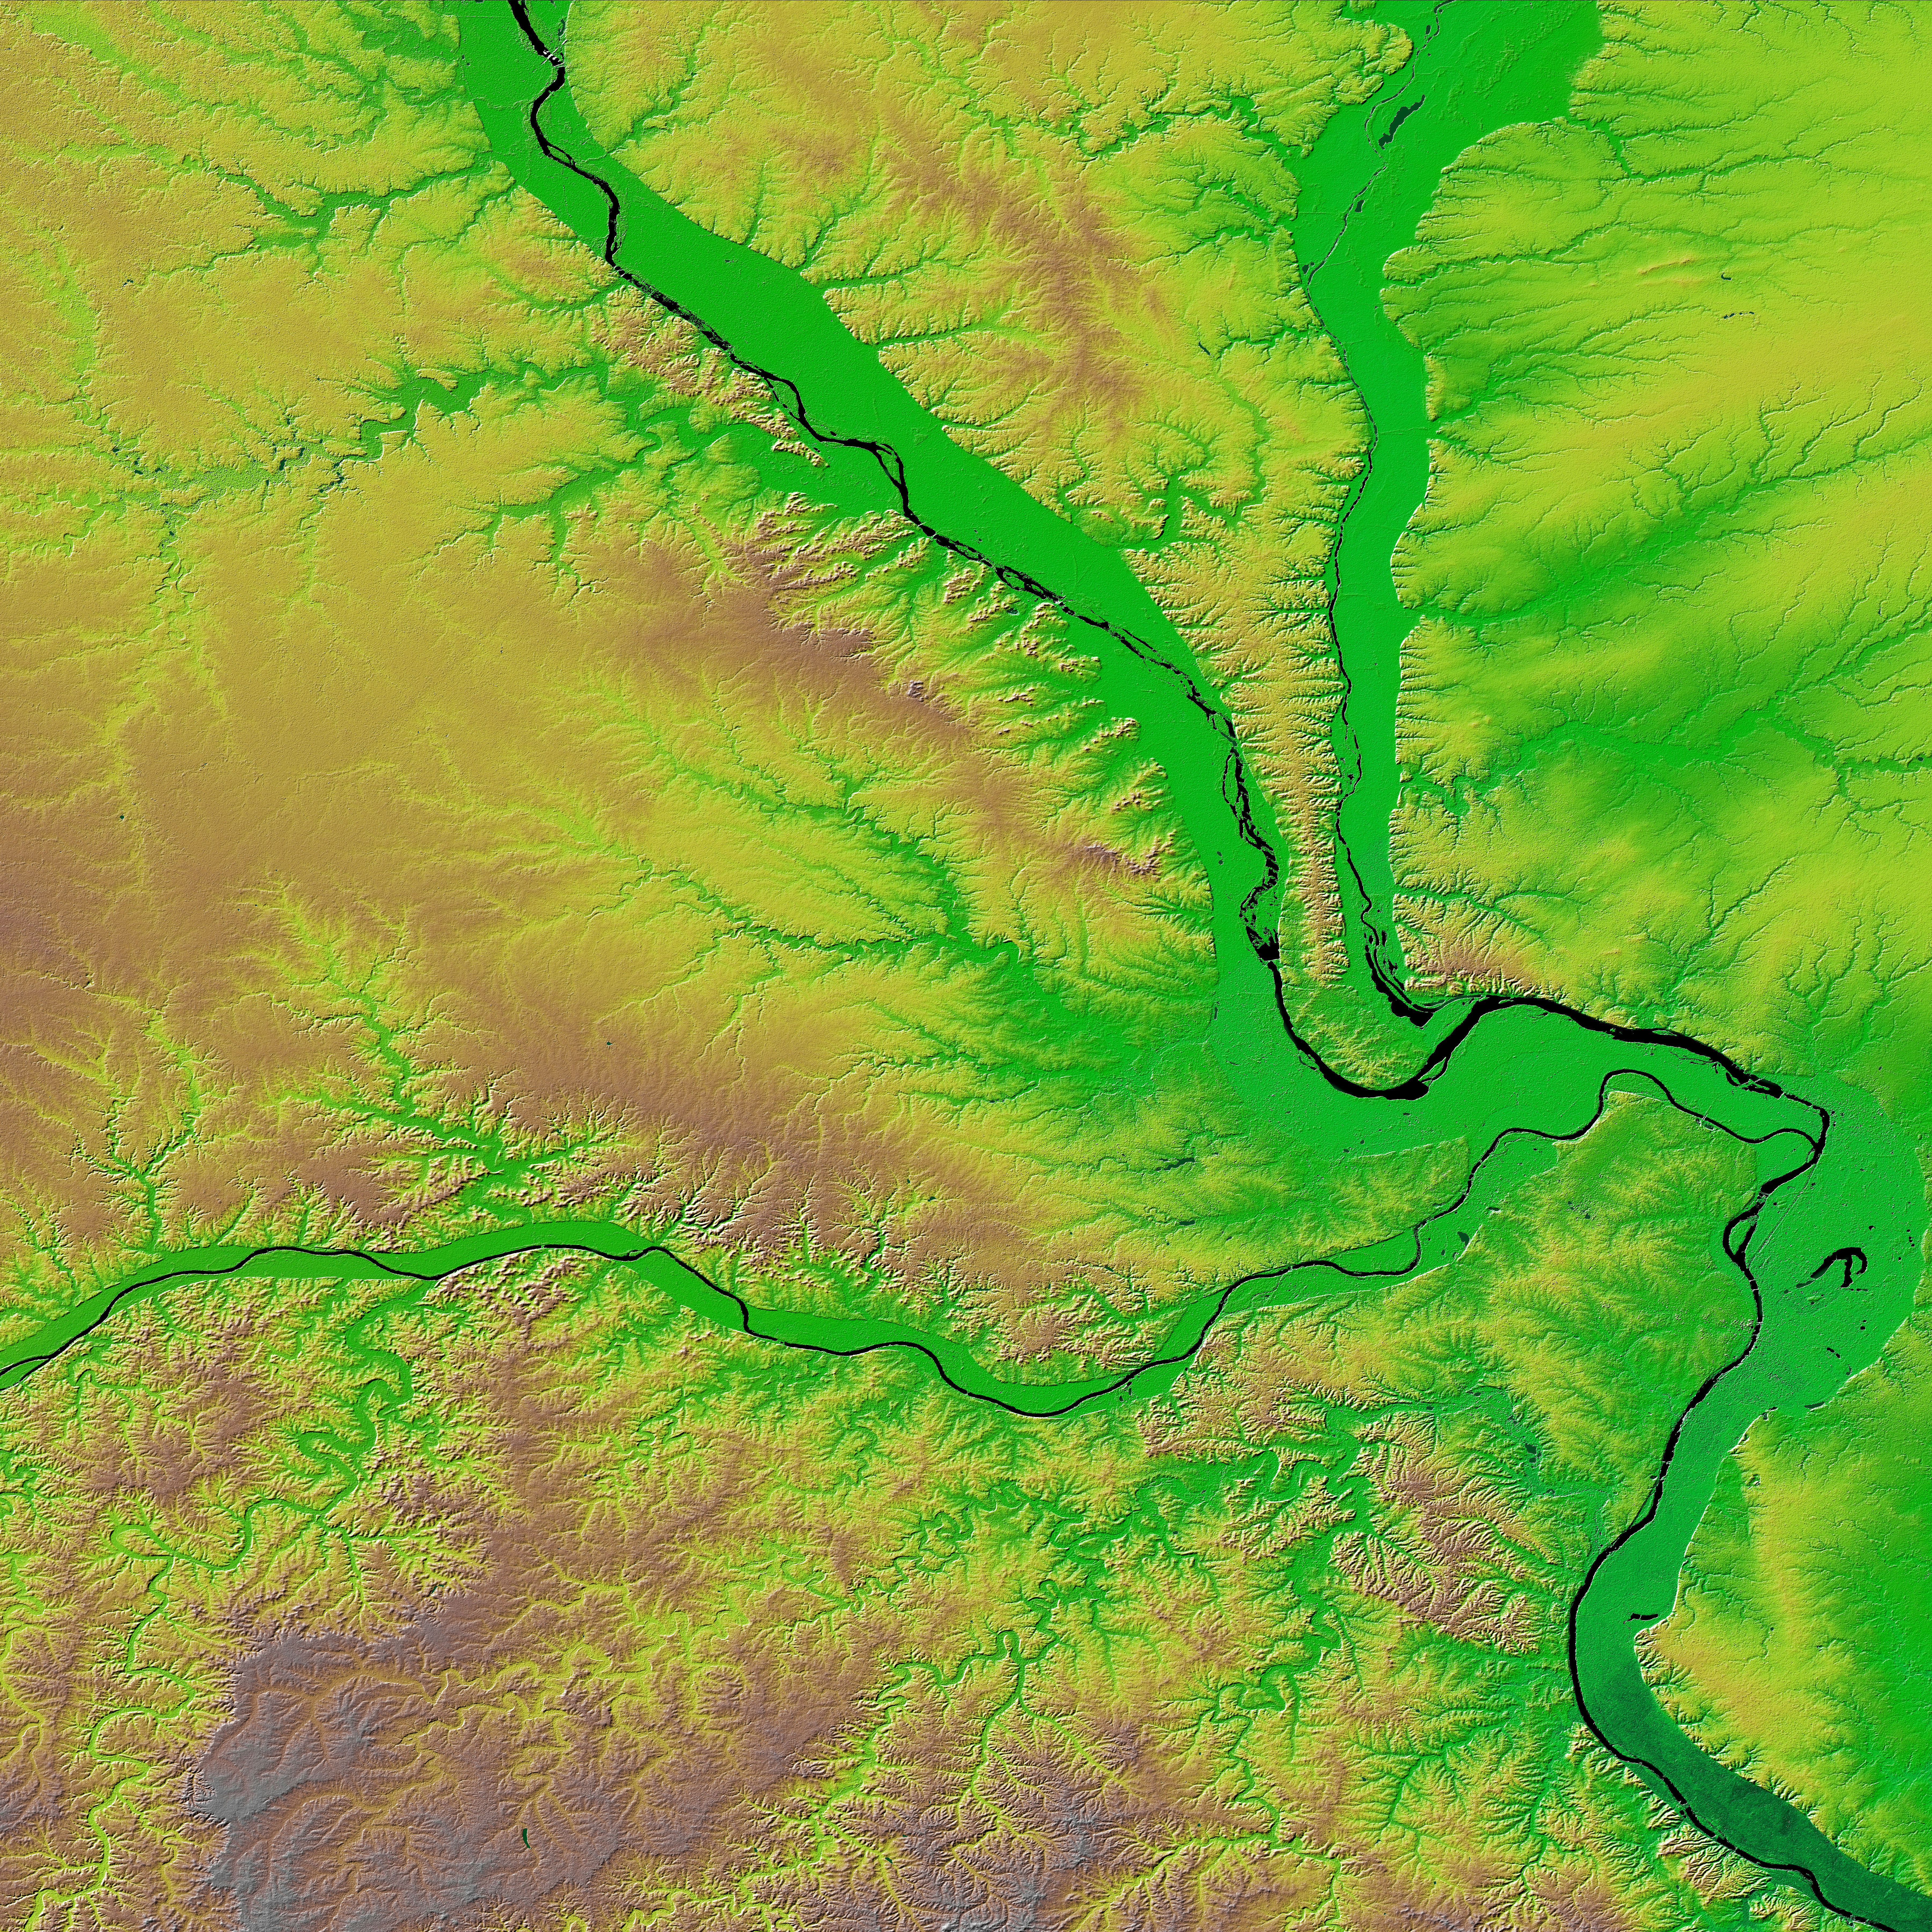

Shaded Relief with Color as Height, St. Louis, Missouri

The confluence of the Mississippi, Missouri and Illinois rivers are shown in this view of the St. Louis area from the Shuttle Radar Topography Mission. The Mississippi flows from the upper left of the image and first meets the Illinois, flowing southward from the top right. It then joins the Missouri, flowing from the west across the center of the picture. The rivers themselves appear black here, and one can clearly see the green-colored floodplains in which they are contained. These floodplains are at particular risk during times of flooding. The Mississippi forms the state boundary between Illinois (to the right) and Missouri (to the left), with the city of St. Louis located on the Mississippi just below the point where it meets the Missouri. This location at the hub of the major American waterways helped establish St. Louis’ reputation as the “Gateway to the West.”

Two visualization methods were combined to produce this image: shading and color coding of topographic height. The shade image was derived by computing topographic slope in the northwest-southeast direction. North-facing slopes appear bright and south-facing slopes appear dark. Color coding is directly related to topographic height, with blue and green at the lower elevations, rising through yellow and brown to white at the highest elevations.

Elevation data used in this image was acquired by the Shuttle Radar Topography Mission (SRTM) aboard the Space Shuttle Endeavour, launched on Feb. 11, 2000. SRTM used the same radar instrument that comprised the Spaceborne Imaging Radar-C/X-Band Synthetic Aperture Radar (SIR-C/X-SAR) that flew twice on the Space Shuttle Endeavour in 1994. SRTM was designed to collect 3-D measurements of the Earth’s surface. To collect the 3-D data, engineers added a 60-meter (approximately 200-foot) mast, installed additional C-band and X-band antennas, and improved tracking and navigation devices. The mission is a cooperative project between NASA, the National Imagery and Mapping Agency (NIMA) of the U.S. Department of Defense and the German and Italian space agencies. It is managed by NASA’s Jet Propulsion Laboratory, Pasadena, Calif., for NASA’s Earth Science Enterprise, Washington, D.C.

Size: 173.0 by 222.6 kilometers (107.5 by 138.3 miles)
Location: 339 degrees North latitude, 91 degrees West longitude
Orientation: North toward the top
Image Data: shaded and colored SRTM elevation model
Original Data Resolution: SRTM 1 arcsecond (30 meters or 98 feet)
Date Acquired: February 2000 (SRTM)

Credit: NASA/JPL/NIMA